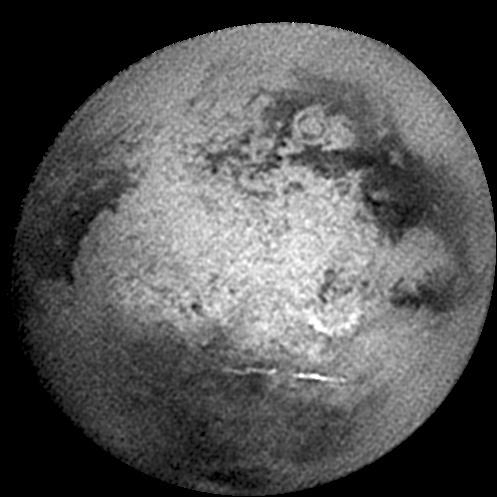

Approaching Titan Again

Titan presented this face as the Cassini spacecraft approached for its second very close flyby of the mystery moon in December 2004. Prominent in the center of the image is Xanadu, a broad bright area on Titan first seen by NASA’s Hubble Space Telescope in the mid-1990s. The region seen a few hours later during this Cassini encounter at higher resolution has just started to rotate into view on the left when this image was taken. Regions on the right (east) in this image had not been seen clearly before.

Other interesting features in this image, first seen by Cassini, include a bright 560-kilometer wide (345 mile) semi-circle in the lower right of Xanadu which may be an impact structure, and a confirmed crater with multiple concentric rings (near the upper right). The inner, dark circular feature in this crater is 300 +/- 20 kilometers (186 +/- 12 miles) in diameter.

Below Xanadu, two bright, linear clouds can be seen at about 38 degrees south latitude; these clouds were seen to dissipate a few hours later. Surprisingly, no clouds were seen near the south pole, as had been seen during the October close encounter (see PIA06124) and during the July distant encounter (see PIA06110).

This image was taken with the Cassini spacecraft narrow-angle camera on Dec. 10, 2004 at a distance of 1,746,000 kilometers (1,082,500 miles) and has a scale of 10.4 kilometers (6 miles) per pixel. A special filter in the near-infrared at 938 nanometers was used for this image. The image was processed to enhance surface features and sharpen boundaries. Some artifacts, like the false shadow around the bright streaked cloud, are a result of the processing.

[This caption was modified on March 16, 2005.]

The Cassini-Huygens mission is a cooperative project of NASA, the European Space Agency and the Italian Space Agency. The Jet Propulsion Laboratory, a division of the California Institute of Technology in Pasadena, manages the mission for NASA’s Science Mission Directorate, Washington, D.C. The Cassini orbiter and its two onboard cameras were designed, developed and assembled at JPL. The imaging team is based at the Space Science Institute, Boulder, Colo.

Credit: NASA/JPL/Space Science Institute